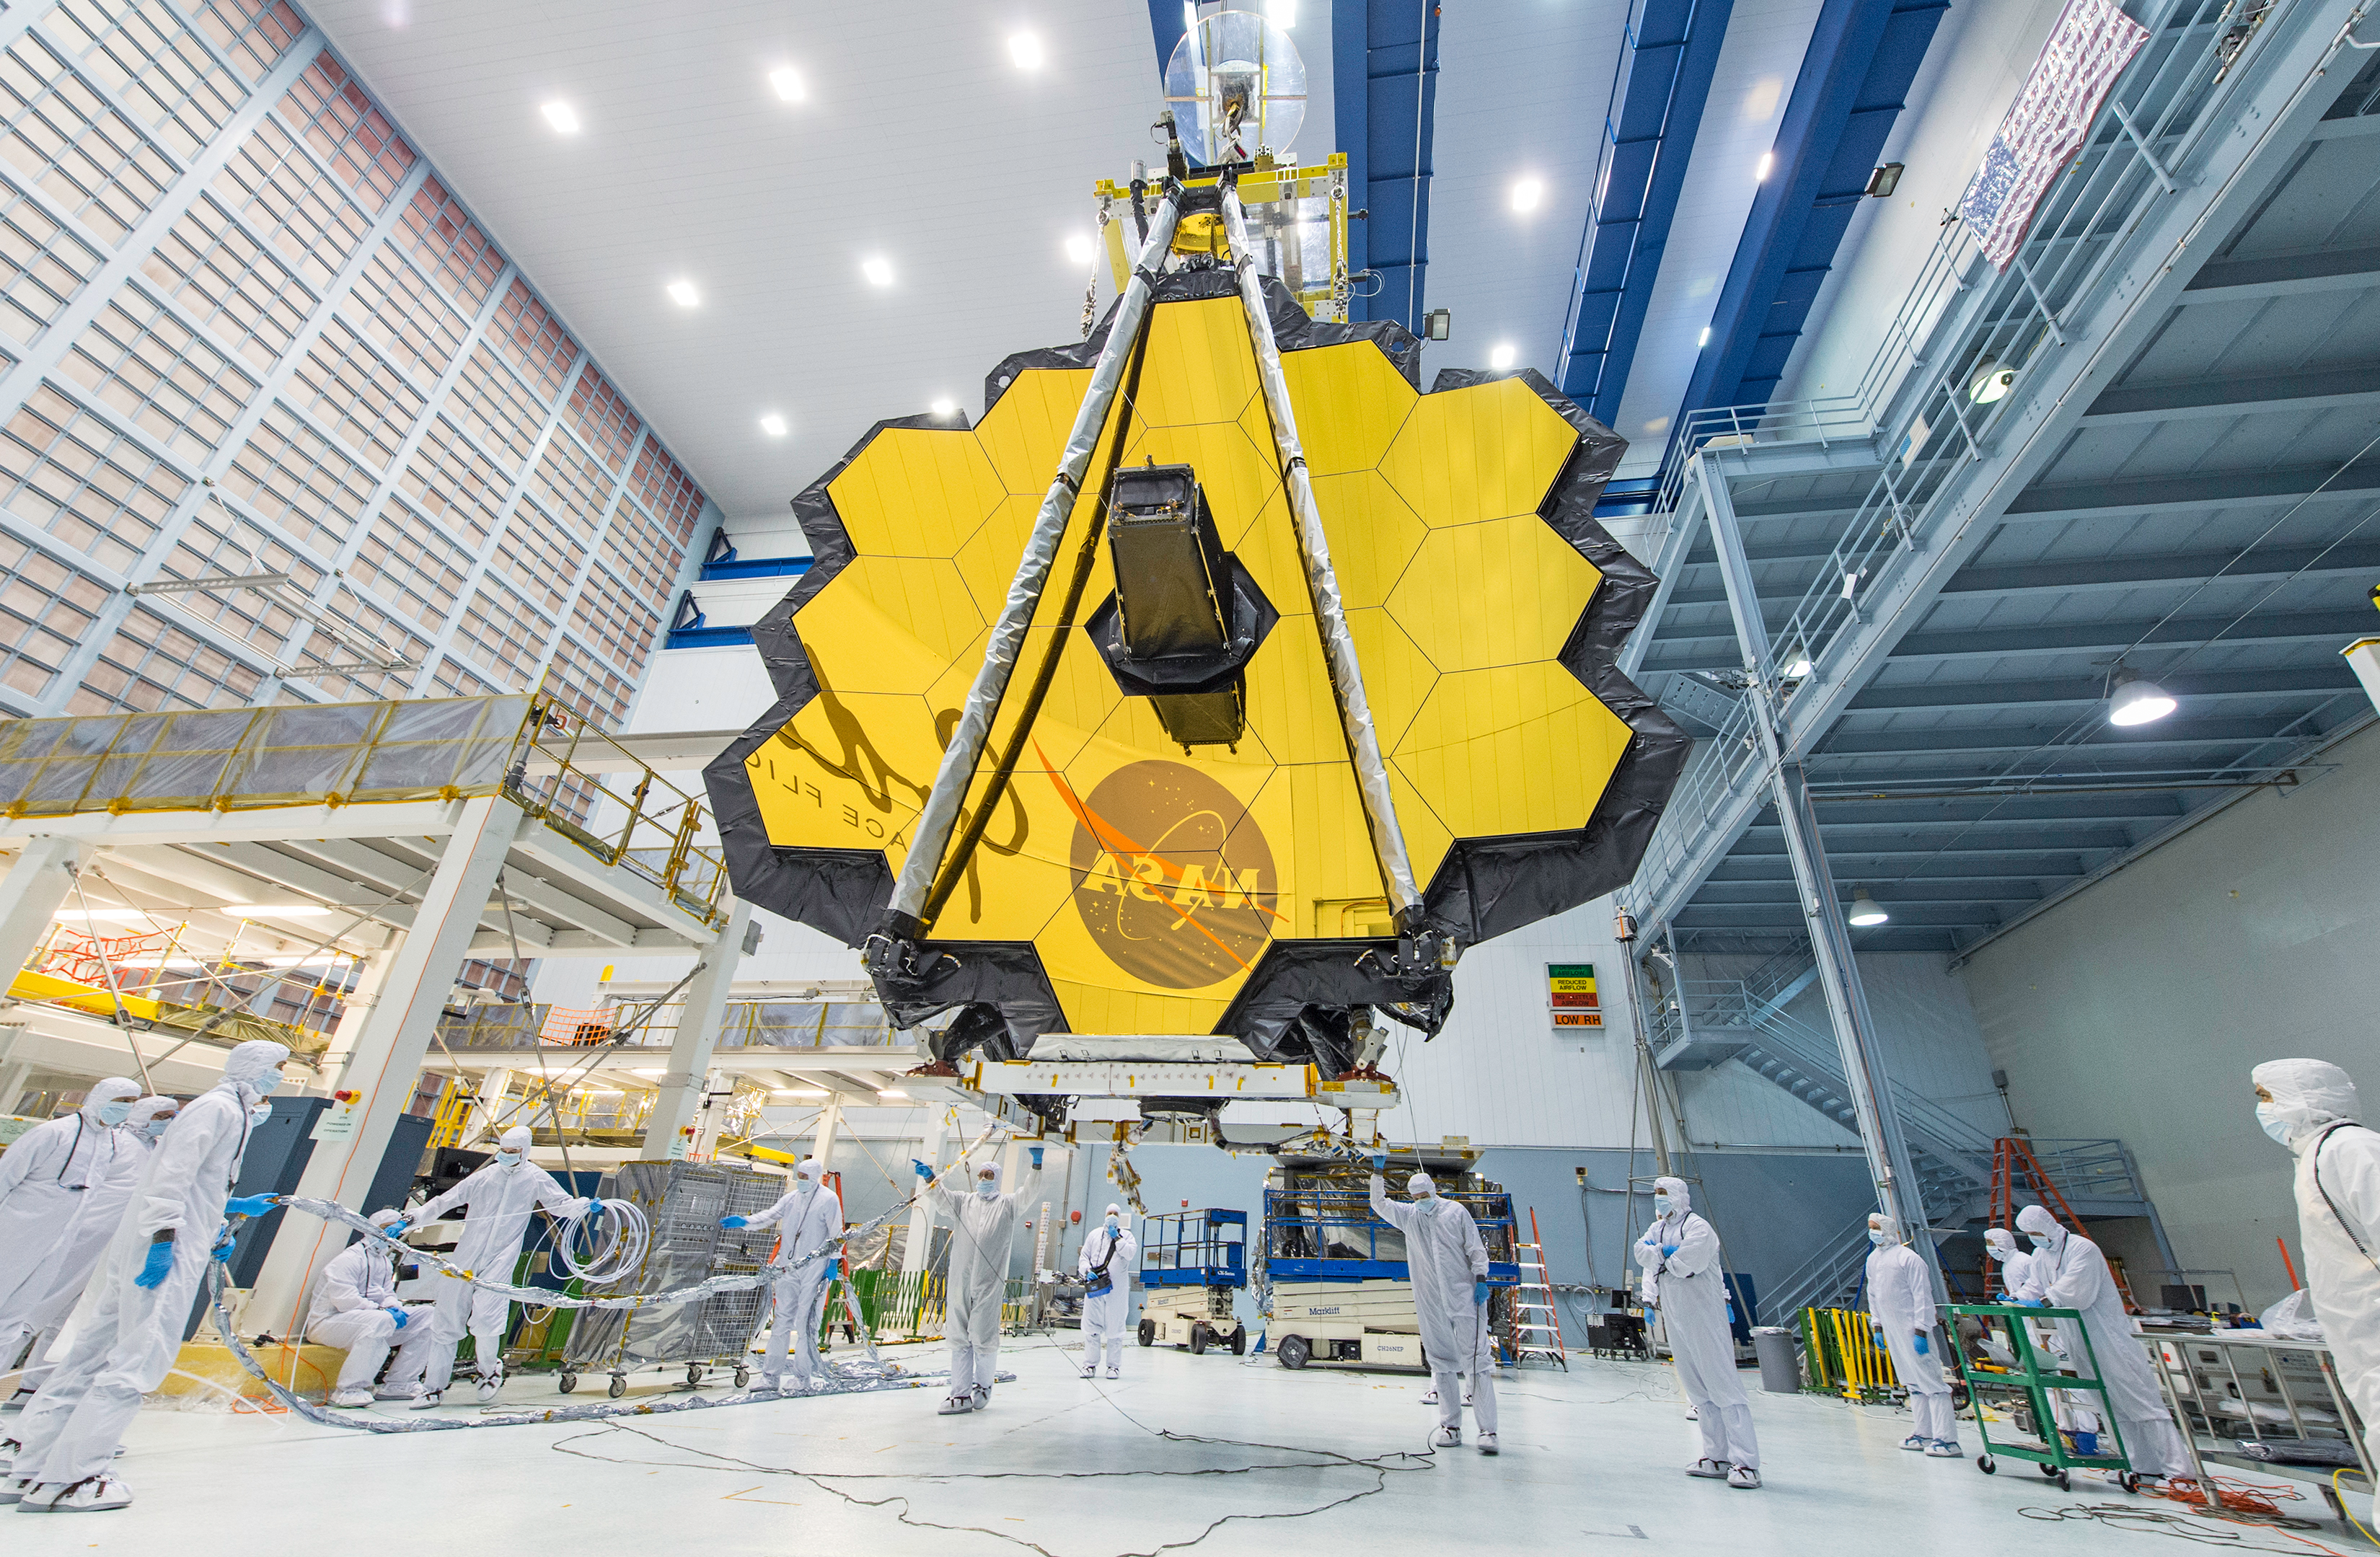

Completed Optical Telescope Element

The complete optical telescope element on display inside a clean room at NASA’s Goddard Space Flight Center in Greenbelt, Maryland, in 2017.

Credit: Image: NASA, Desiree Stover